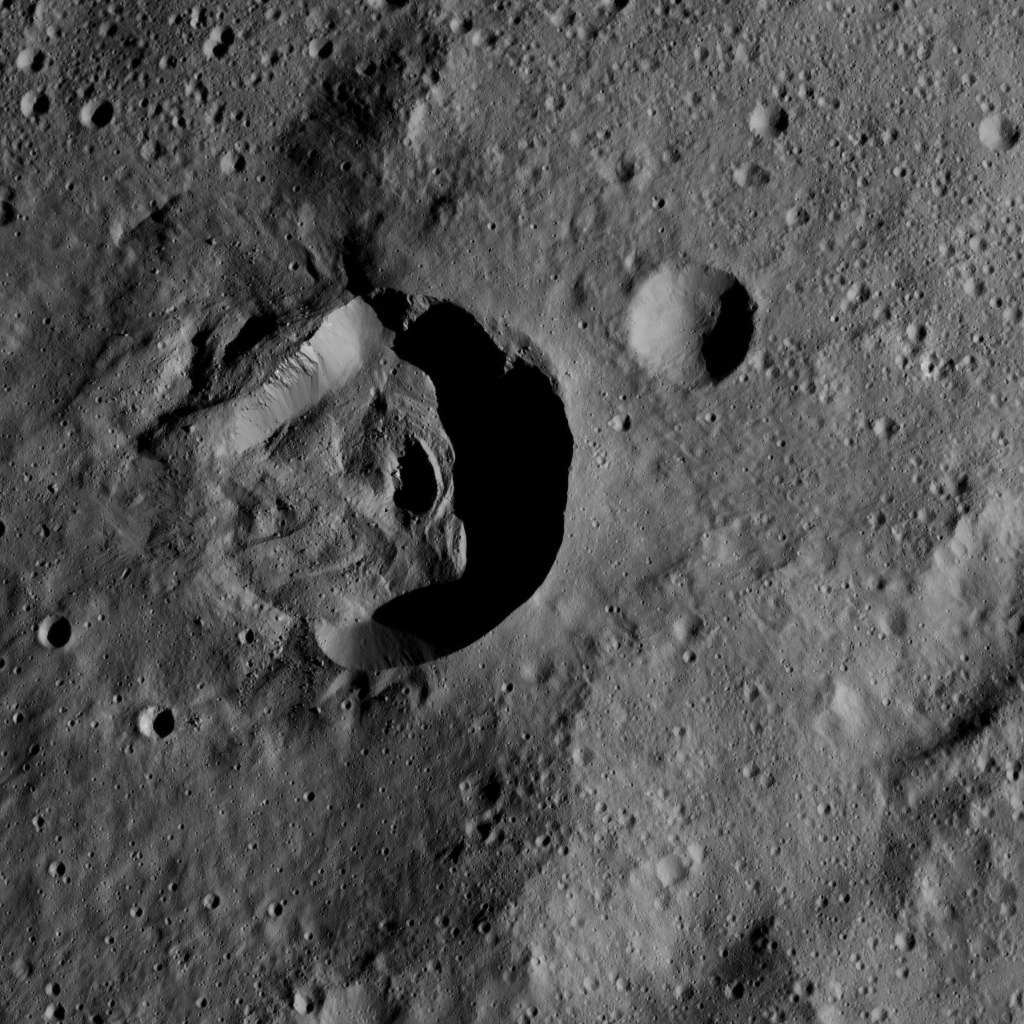

Dawn LAMO Image 159

This view from NASA’s Dawn spacecraft shows terrain on Ceres centered at approximately 34 degrees south latitude, 266 degrees east longitude — between the large basins named Urvara and Yalode.

This area was imaged from a higher altitude in PIA19575 (outside Urvara, at the 2 o’clock position).

Dawn took this image on May 28, 2016, from its low-altitude mapping orbit, at a distance of about 240 miles (385 kilometers) above the surface. The image resolution is 120 feet (35 meters) per pixel.

Dawn’s mission is managed by JPL for NASA’s Science Mission Directorate in Washington. Dawn is a project of the directorate’s Discovery Program, managed by NASA’s Marshall Space Flight Center in Huntsville, Alabama. UCLA is responsible for overall Dawn mission science. Orbital ATK, Inc., in Dulles, Virginia, designed and built the spacecraft. The German Aerospace Center, the Max Planck Institute for Solar System Research, the Italian Space Agency and the Italian National Astrophysical Institute are international partners on the mission team.

Credit: NASA/JPL-Caltech/UCLA/MPS/DLR/IDA